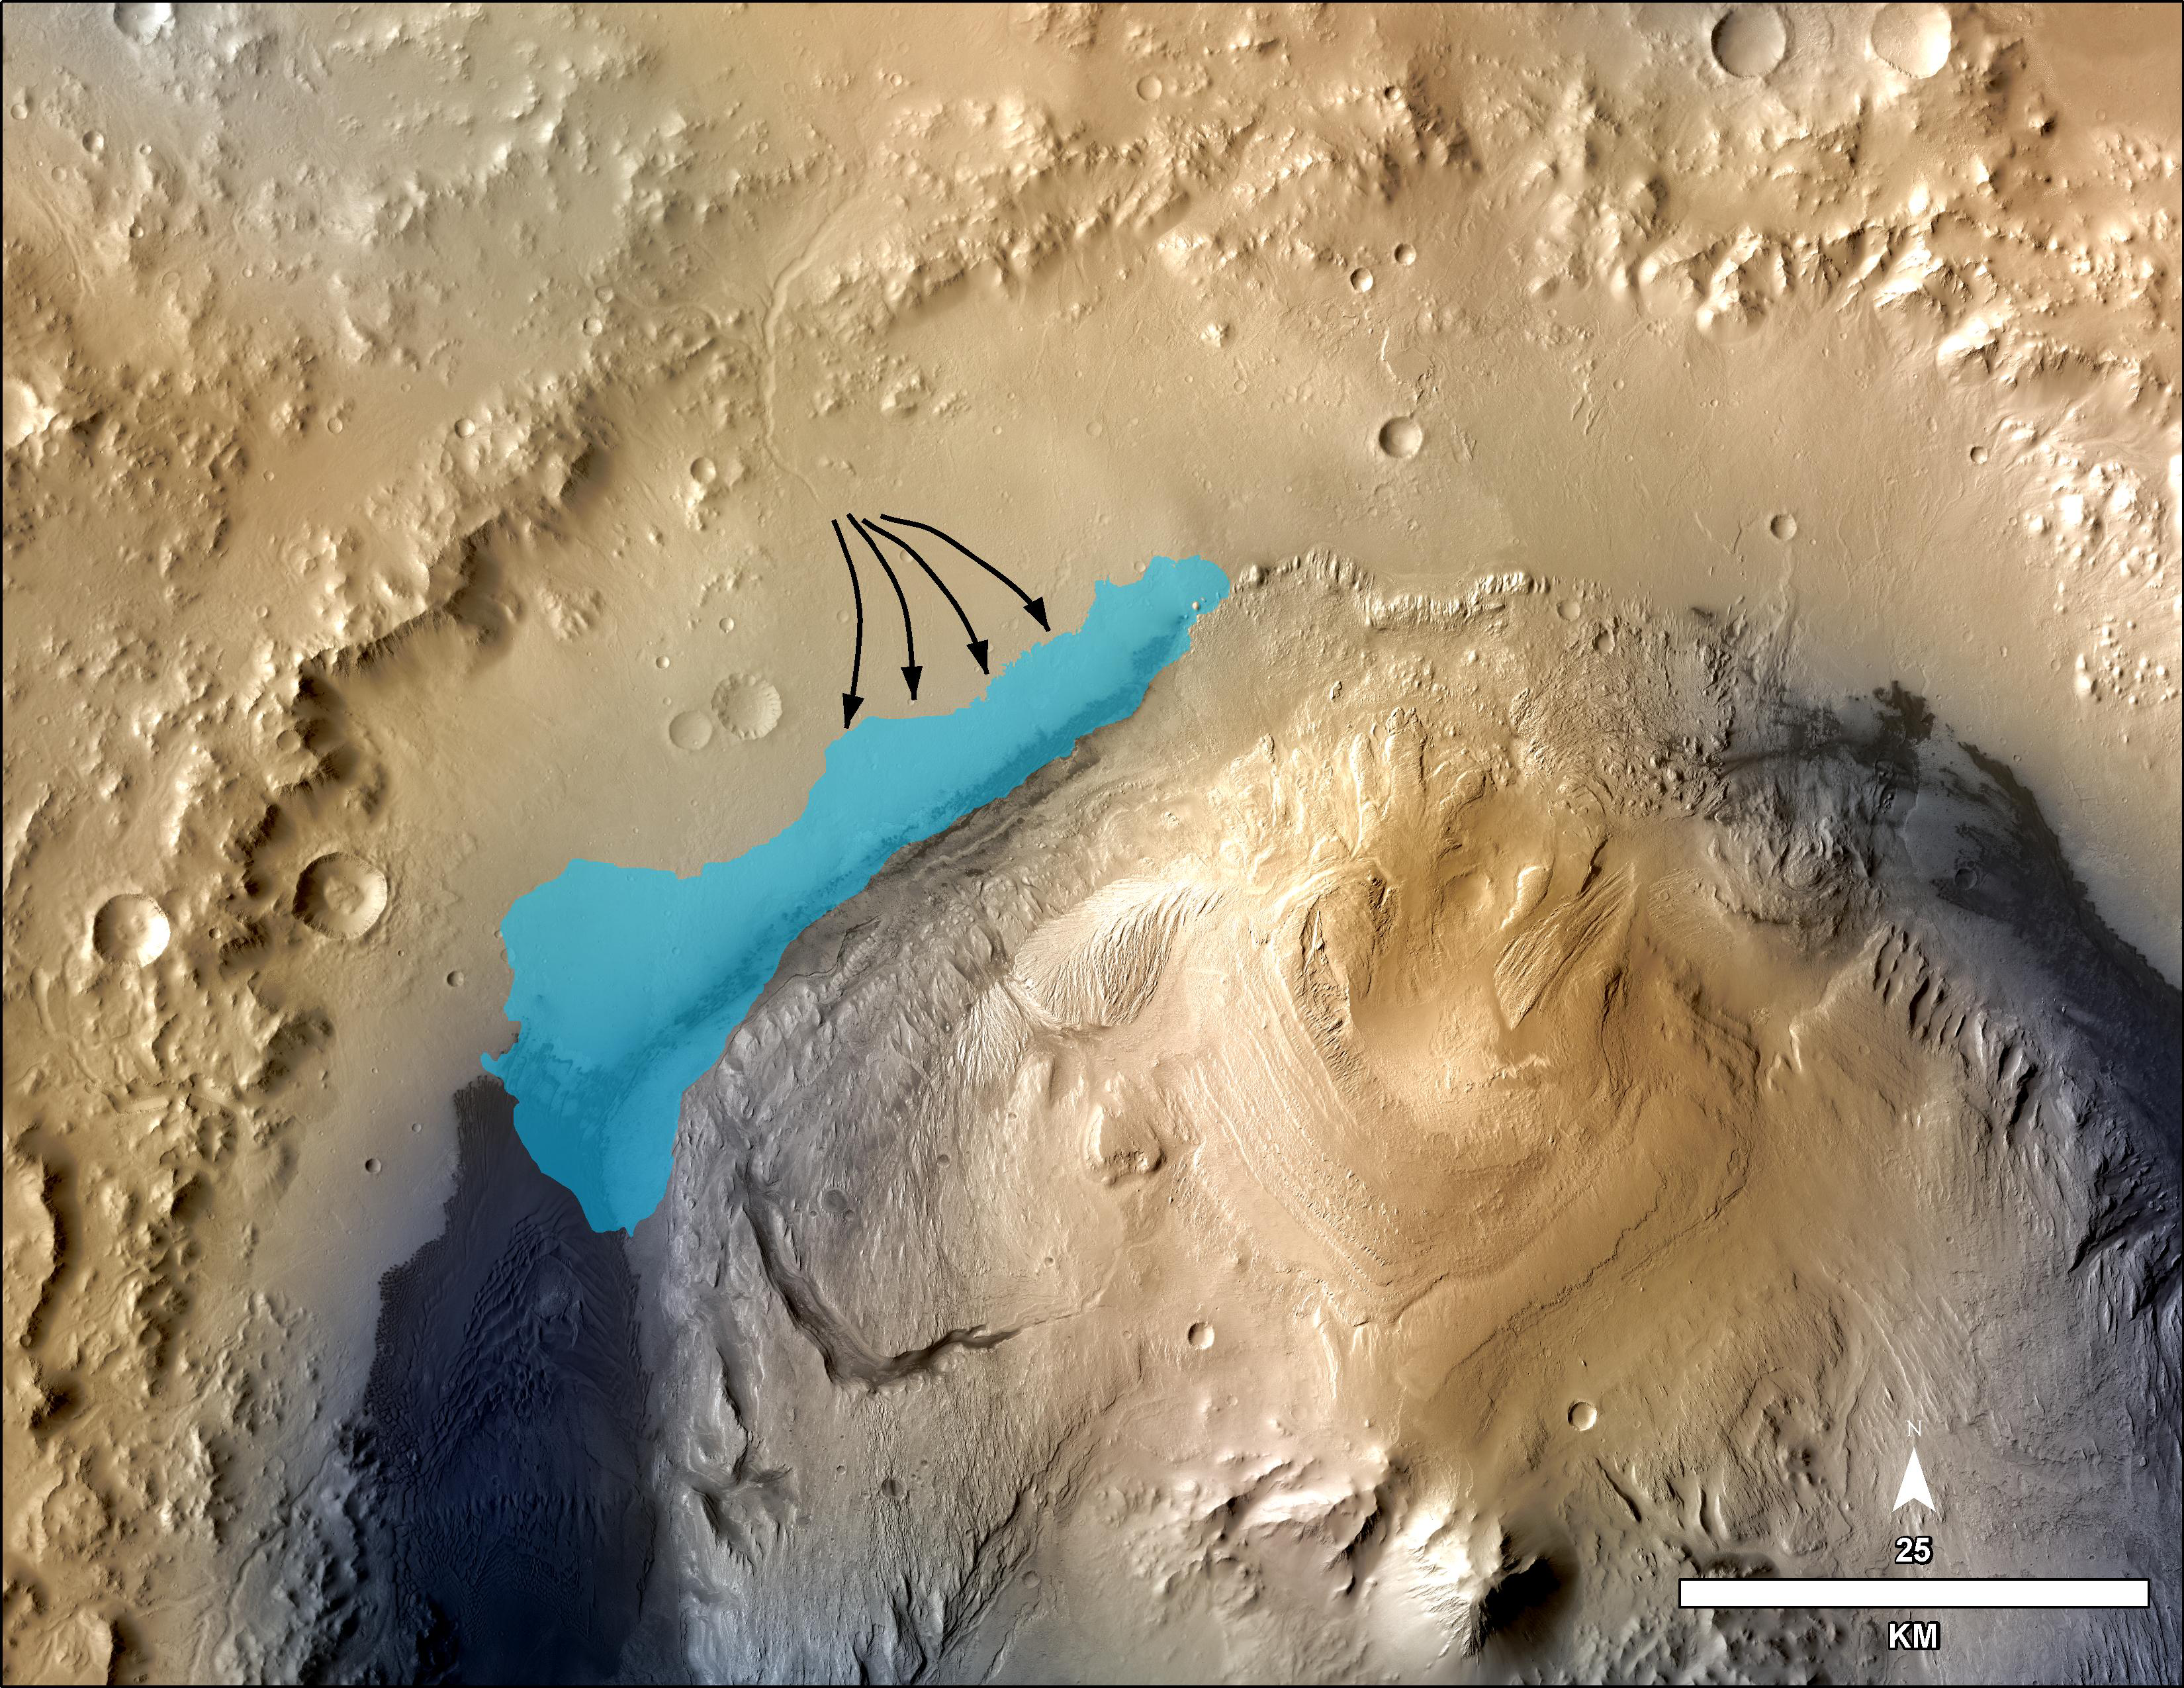

Possible Extent of Ancient Lake in Gale Crater, Mars

This illustration depicts a concept for the possible extent of an ancient lake inside Gale Crater. The existence of a lake there billions of years ago was confirmed from examination of mudstone in the crater’s Yellowknife Bay area. For this illustration, the possible extent was estimated by mapping ancient lake and stream deposits and recognizing that water flowed from the crater rim into the basin (arrows). The water would have pooled in the linear depression created between the crater rim and Mt. Sharp. The area’s history likely included the coming and going of multiple lakes of different sizes as climate conditions evolved.

The base map combines image data from the Context Camera on NASA’s Mars Reconnaissance Orbiter and color information from Viking Orbiter imagery. The 25-kilometer scale bar at lower right is 15.5 miles long. North is up.

NASA’s Jet Propulsion Laboratory, Pasadena, Calif., manages the Mars Science Laboratory Project and the mission’s Curiosity rover for NASA’s Science Mission Directorate in Washington. The rover was designed and assembled at JPL, a division of the California Institute of Technology in Pasadena.

Credit: NASA/JPL-Caltech/MSSS